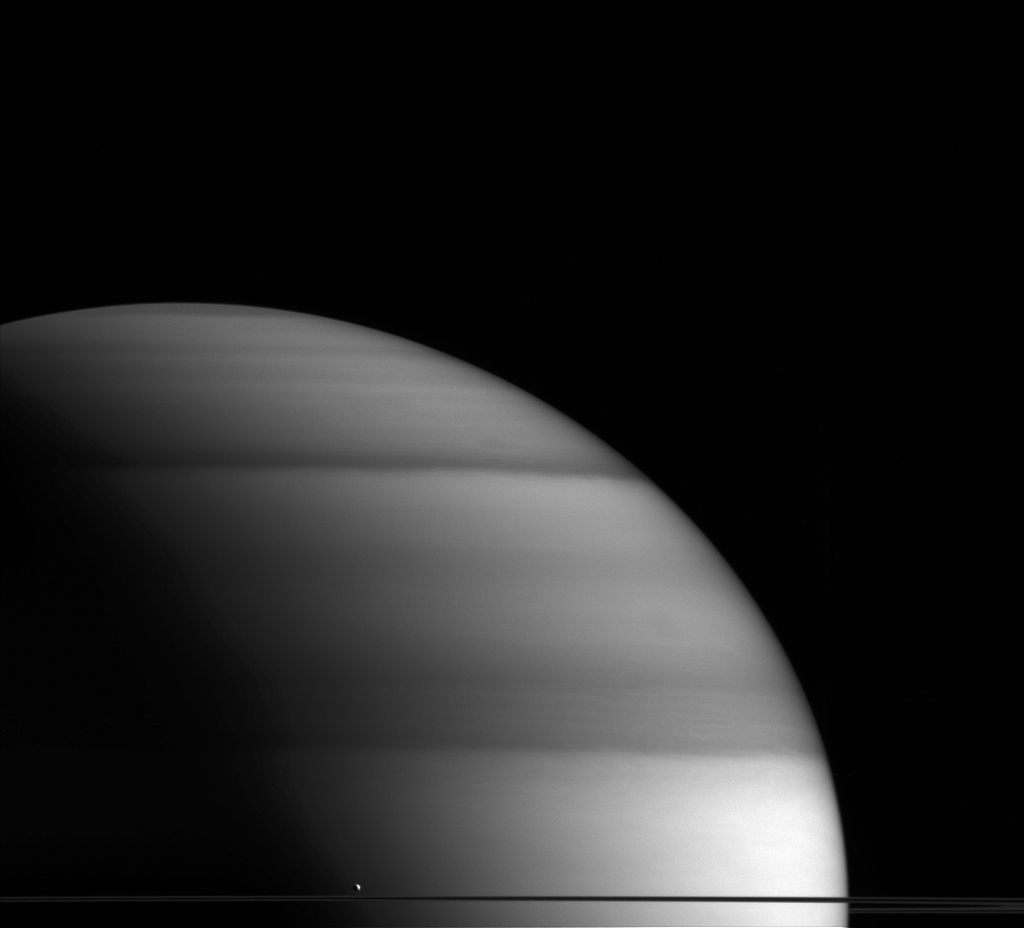

The Dew Drop of Saturn

The water-world Enceladus appears here to sit atop Saturn’s rings like a drop of dew upon a leaf. Even though it appears like a tiny drop before the might of the giant Saturn, Enceladus reminds us that even small worlds hold mysteries and wonders to be explored.

By most predictions prior to Cassini’s arrival at Saturn, a moon the size of Enceladus (313 miles, 504 kilometers across) would have been expected to be a dead, frozen world. But Enceladus displays remarkable geologic activity, as evidenced by the plume emanating from its southern polar regions and its global, subsurface ocean. (For a closer look at individual jets that contribute to the plume, see PIA11688; for more on the subsurface ocean see PIA19656.) The plume, which was discovered in Cassini images, is comprised mostly of water vapor and contain entrained dust particles.

This view looks toward the unilluminated side of the rings from about 0.3 degrees below the ring plane. The image was taken with the Cassini spacecraft wide-angle camera on May 25, 2015 using a spectral filter which preferentially admits wavelengths of near-infrared light centered at 728 nanometers.

The view was obtained at a distance of approximately 930,000 miles (1.5 million kilometers) from Saturn. Image scale is 54 miles (87 kilometers) per pixel.

The Cassini mission is a cooperative project of NASA, ESA (the European Space Agency) and the Italian Space Agency. The Jet Propulsion Laboratory, a division of the California Institute of Technology in Pasadena, manages the mission for NASA’s Science Mission Directorate, Washington. The Cassini orbiter and its two onboard cameras were designed, developed and assembled at JPL. The imaging operations center is based at the Space Science Institute in Boulder, Colorado.

Credit: NASA/JPL-Caltech/Space Science Institute